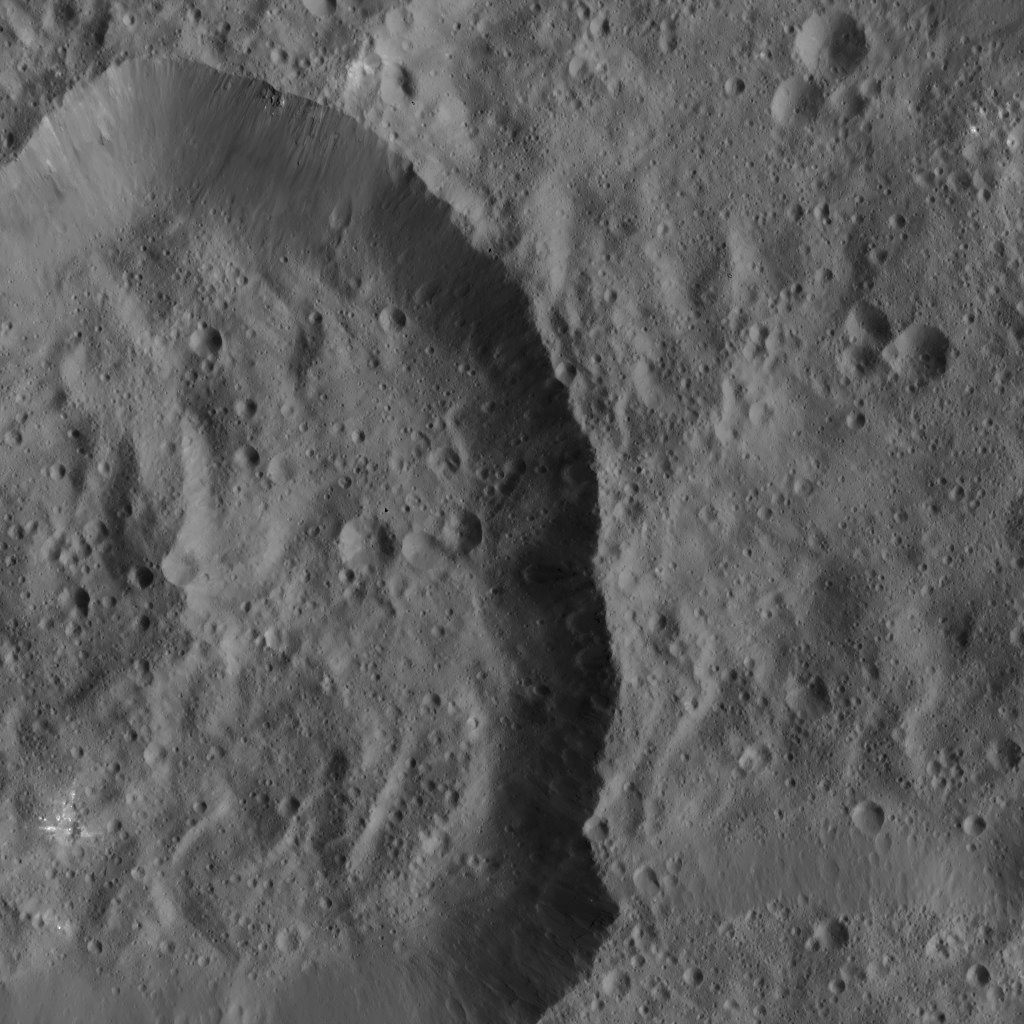

Dawn LAMO Image 112

This image of Ceres shows a crater near the dwarf planet’s equator. The view is centered at approximately 6 degrees south latitude, 230 degrees east longitude.

Dawn took this image on March 25, 2016, from its low-altitude mapping orbit, at a distance of about 240 miles (385 kilometers) above the surface. The image resolution is 120 feet (35 meters) per pixel.

Dawn’s mission is managed by JPL for NASA’s Science Mission Directorate in Washington. Dawn is a project of the directorate’s Discovery Program, managed by NASA’s Marshall Space Flight Center in Huntsville, Alabama. UCLA is responsible for overall Dawn mission science. Orbital ATK, Inc., in Dulles, Virginia, designed and built the spacecraft. The German Aerospace Center, the Max Planck Institute for Solar System Research, the Italian Space Agency and the Italian National Astrophysical Institute are international partners on the mission team.

Credit: NASA/JPL-Caltech/UCLA/MPS/DLR/IDA